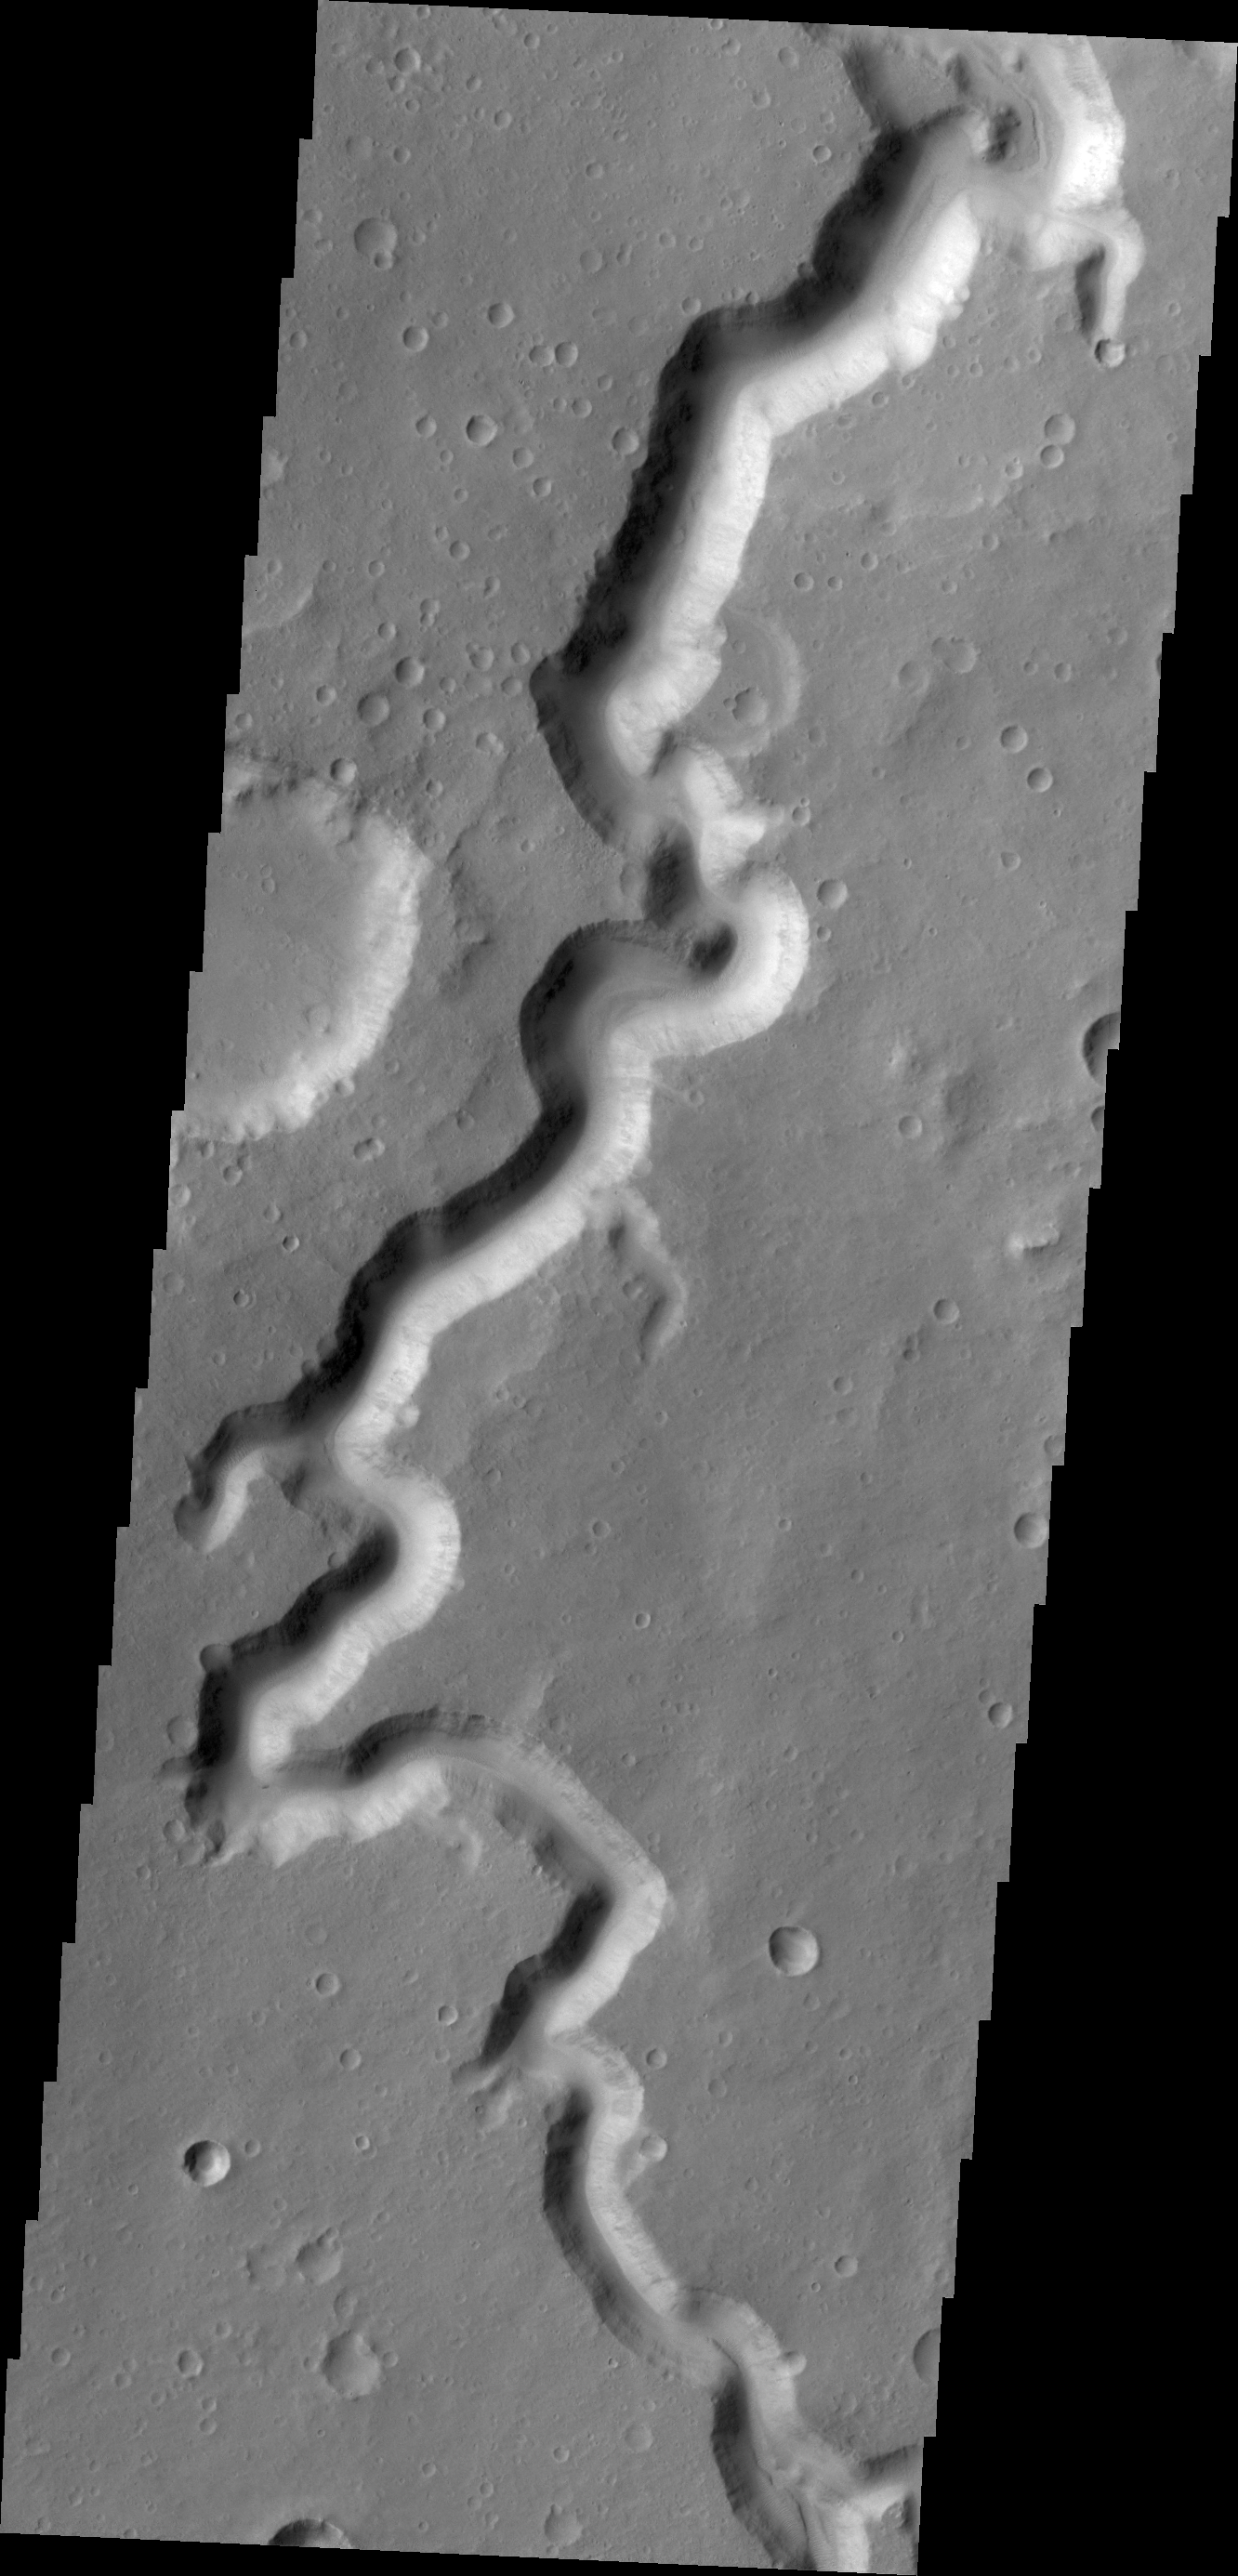

Nanedi Valles

A section of Nanedi Valles is shown in this VIS image.

Credit: NASA/JPL/ASU